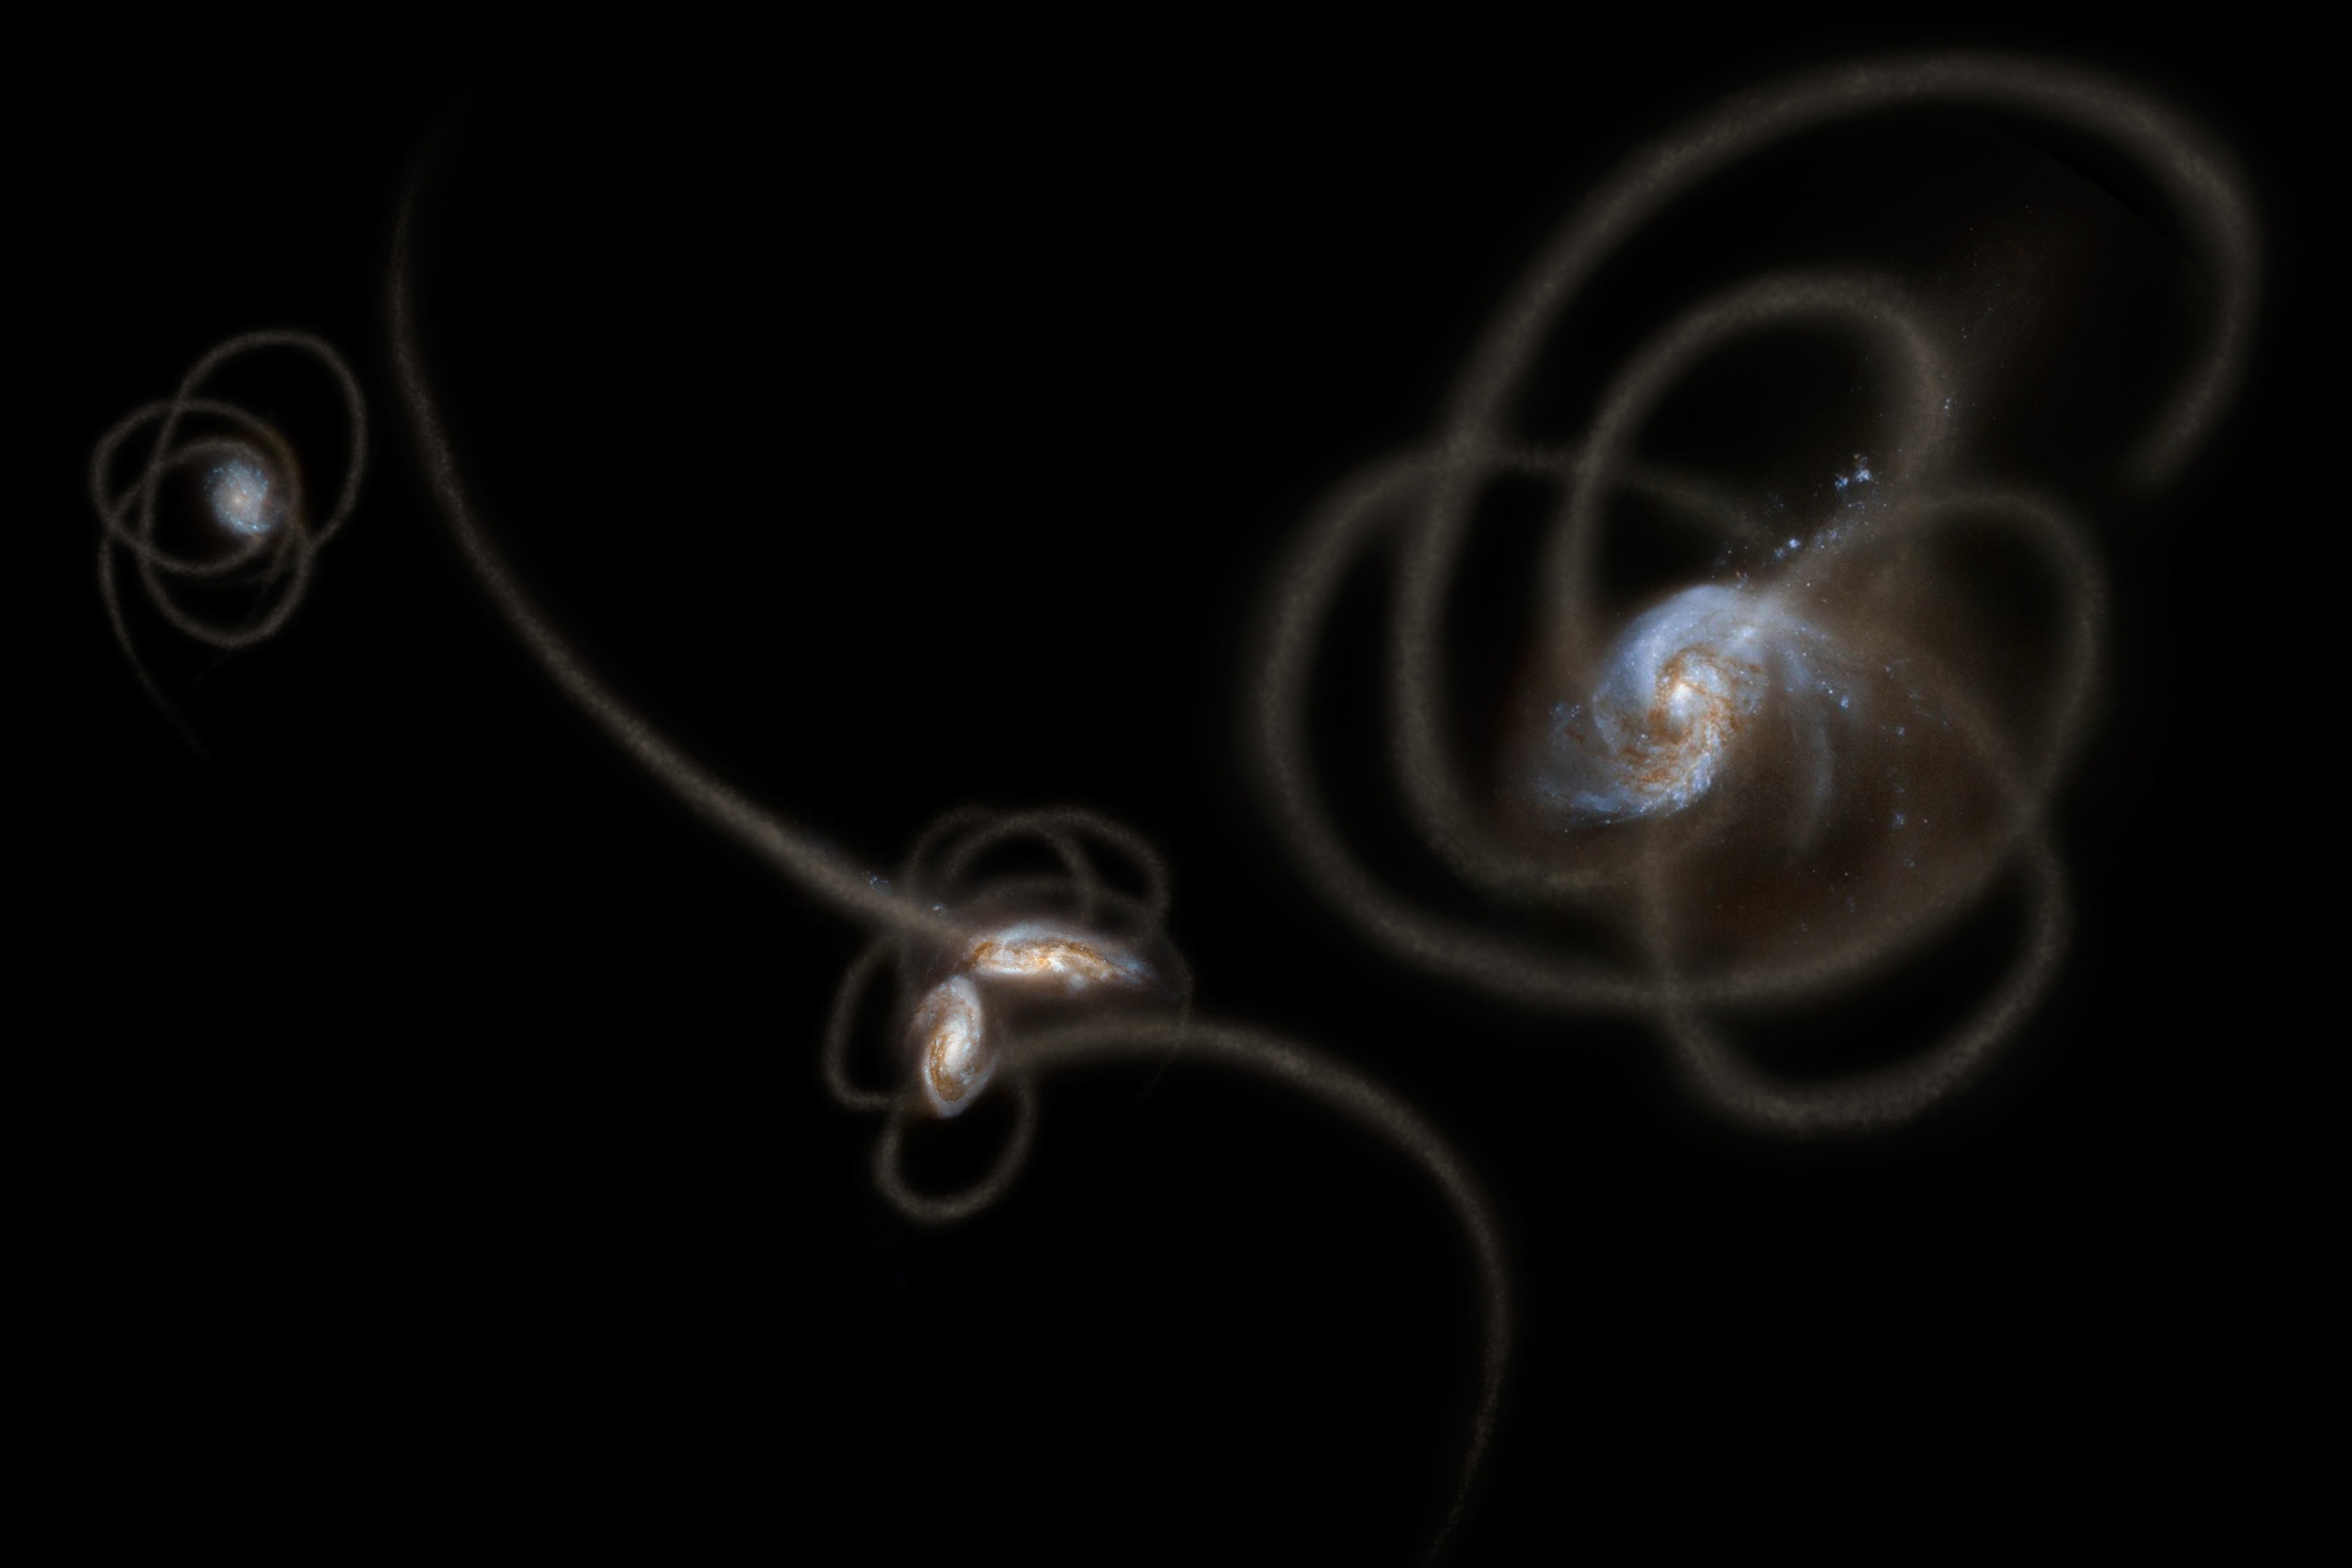

Spitzer Sees Stray Starlight (Artist’s Concept)

New research from scientists using NASA’s Spitzer Space Telescope suggests that a mysterious infrared glow across our whole sky is coming from stray stars torn from galaxies. When galaxies grow, they merge and become gravitationally tangled in a violent process that results in streams of stars being ripped away from the galaxies. Such streams, called tidal tails, can be seen in this artist’s concept. Scientists say that Spitzer is picking up the collective glow of stars such as these, which linger in the spaces between galaxies.

This artwork is adapted, in part, from galaxy images obtained from the NASA/ESA Hubble Space Telescope.

NASA’s Jet Propulsion Laboratory, Pasadena, Calif., manages the Spitzer Space Telescope mission for NASA’s Science Mission Directorate, Washington. Science operations are conducted at the Spitzer Science Center at the California Institute of Technology in Pasadena. Data are archived at the Infrared Science Archive housed at the Infrared Processing and Analysis Center at Caltech. Caltech manages JPL for NASA.

Credit: NASA/JPL-Caltech